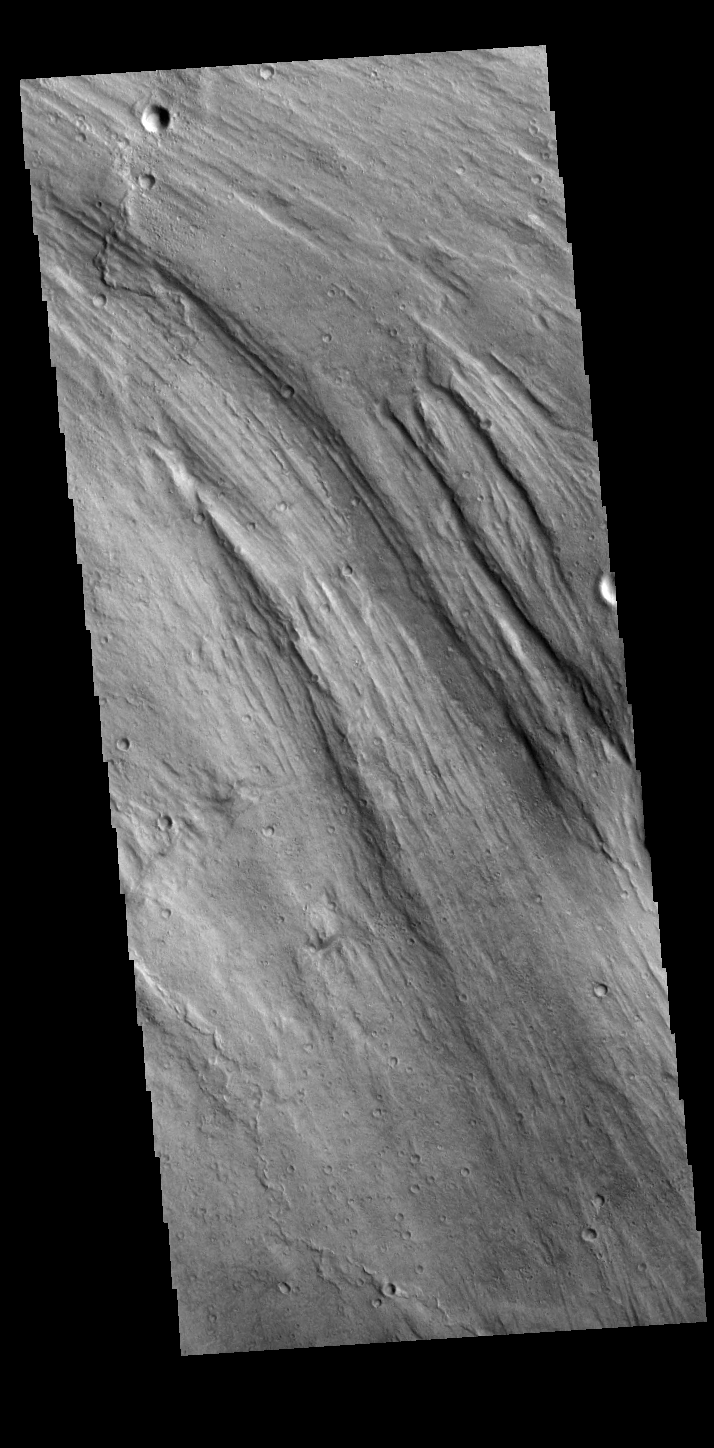

Lobo Vallis

Today’s VIS image shows a small portion of Lobo Vallis near where it recombines with Kasei Valles and empties into Chryse Planitia. Kasei Valles is a huge channel system that drained the higher elevations of Tharsis into the low of Chryse Planitia.

Credit: NASA/JPL-Caltech/ASU